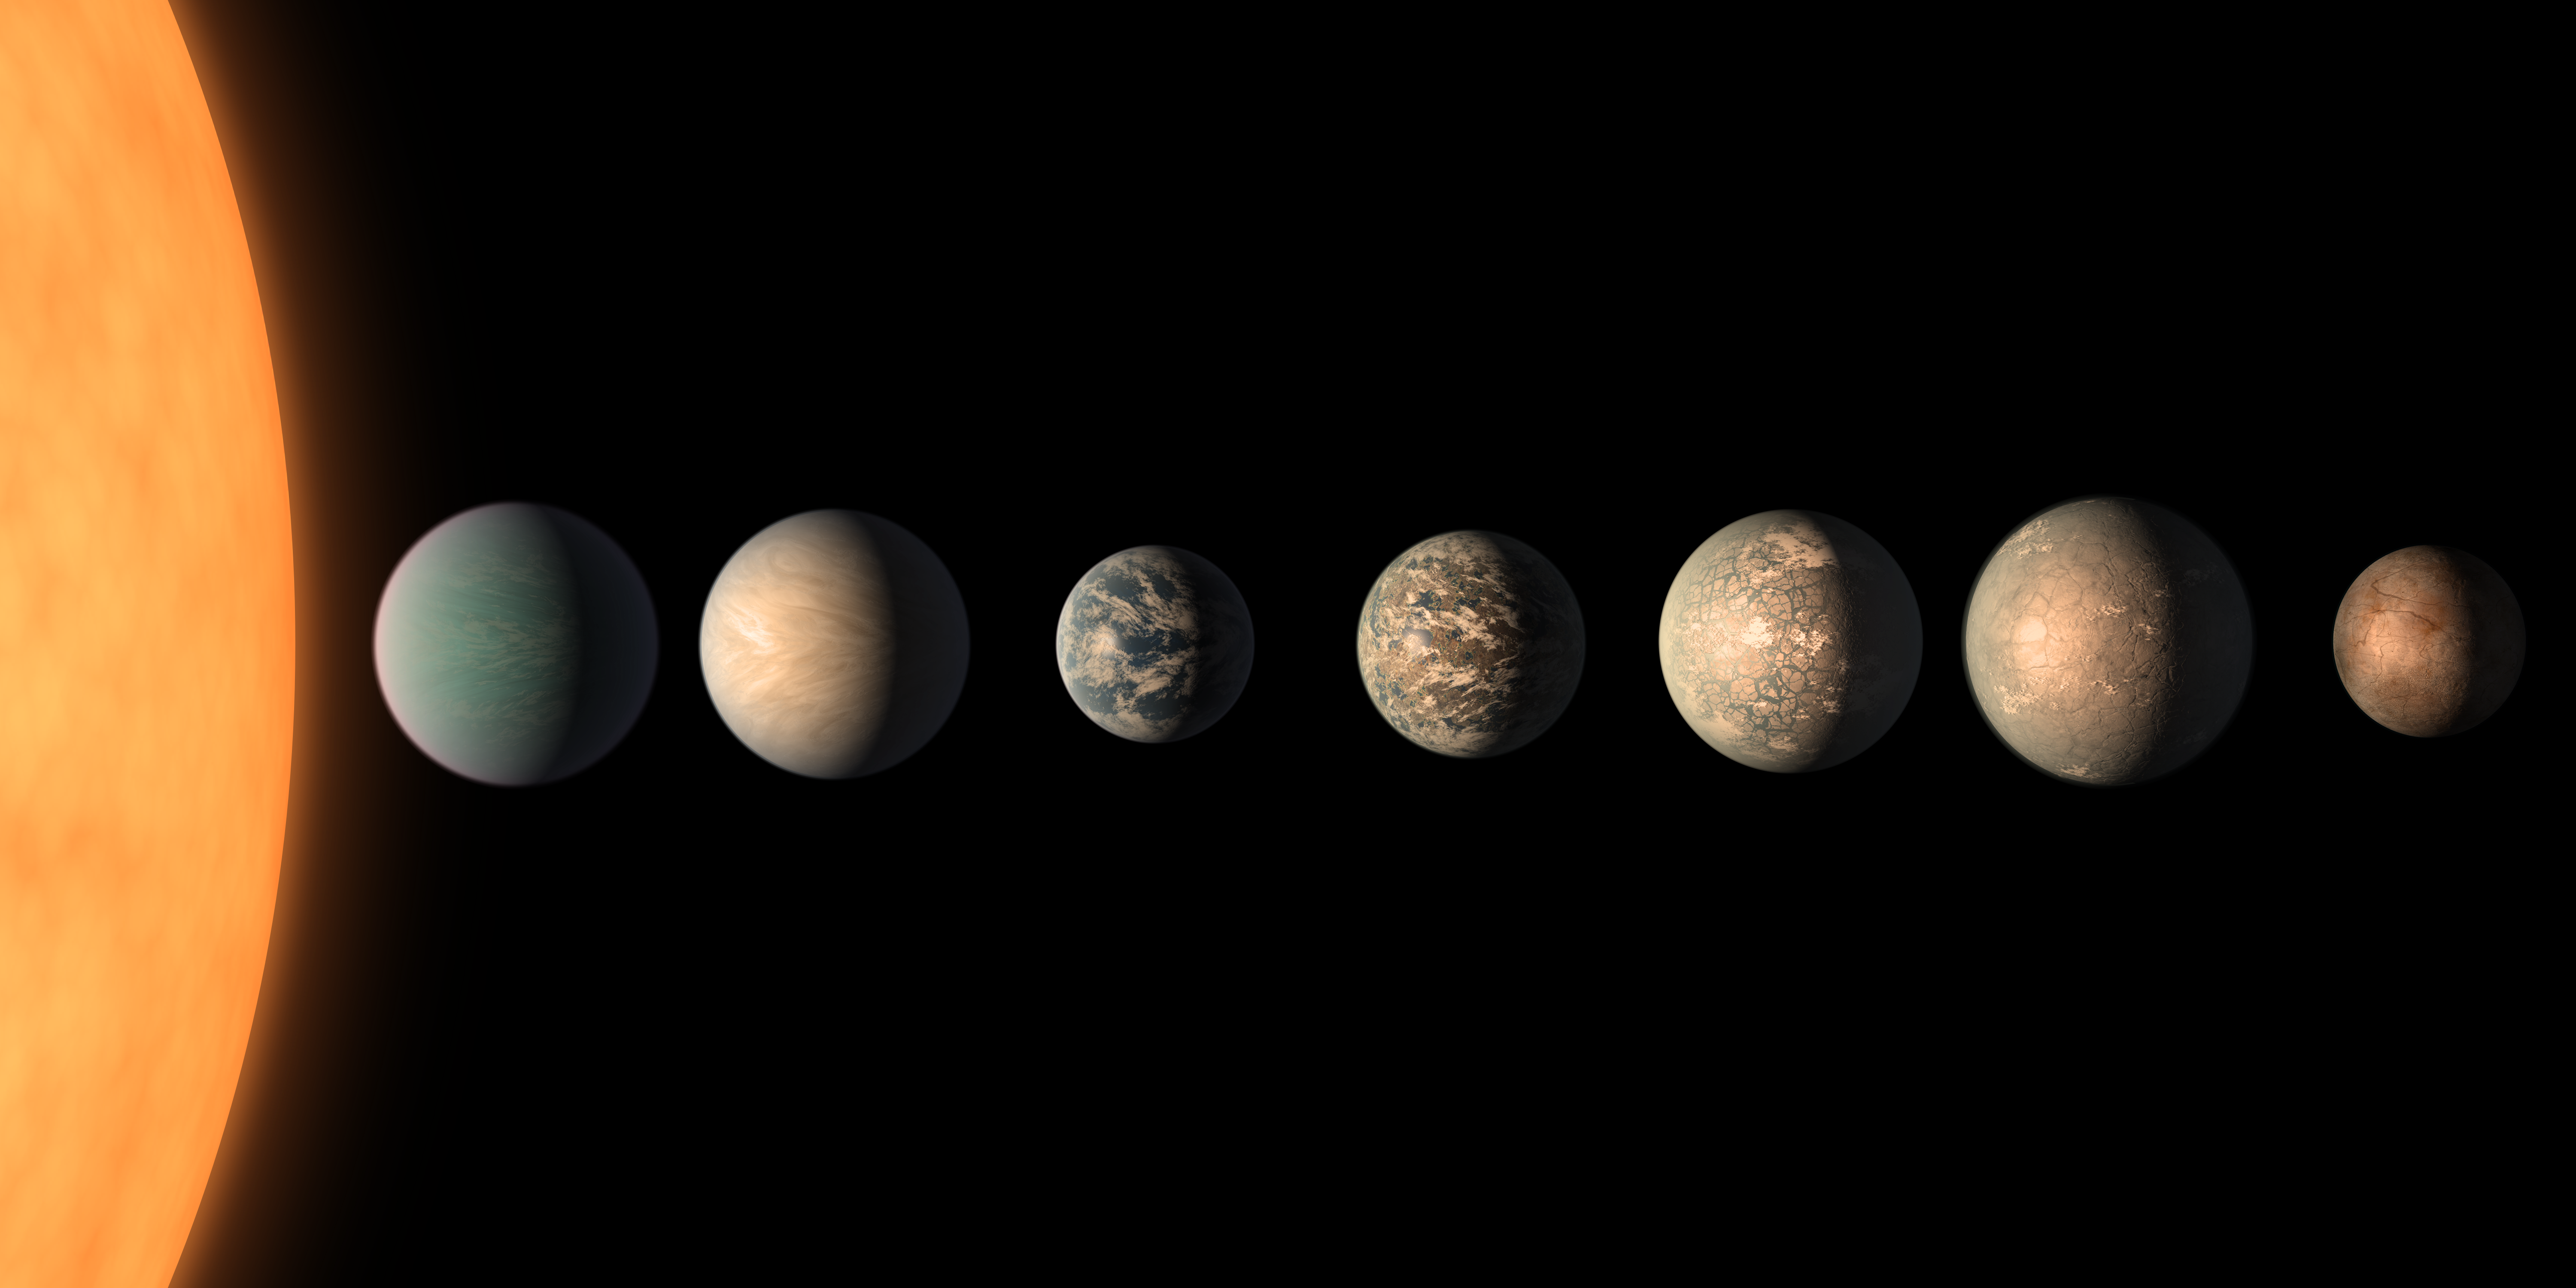

TRAPPIST-1 Planet Lineup - Feb. 2018 (unannotated)

This artist's concept shows what the TRAPPIST-1 planetary system may look like, based on available data about the planets' diameters, masses and distances from the host star, as of February 2018.

This image represents an updated version of one originally created in 2017. The planets' appearances were re-imagined based on a 2018 study using additional observations from NASA's Spitzer and Kepler space telescopes, in addition to previous data from Spitzer, the ground-based TRAPPIST (TRAnsiting Planets and PlanetesImals Small Telescope) telescope and other ground-based observatories. The system was named for the TRAPPIST telescope.

The new analysis concludes that the seven planets of TRAPPIST-1 are all rocky, and some could contain significant amounts of water. TRAPPIST-1 is an ultra-cool dwarf star in the constellation Aquarius, and its planets orbit very close to it.

The form that water would take on TRAPPIST-1 planets would depend on the amount of heat they receive from their star, which is a mere 9 percent as massive as our Sun. Planets closest to the star are more likely to host water in the form of atmospheric vapor, while those farther away may have water frozen on their surfaces as ice. TRAPPIST-1e is the rockiest planet of them all, but still is believed to have the potential to host some liquid water.

In this illustration, the relative sizes of the planets and their host star, an ultracool dwarf, are all shown to scale.

Credit: NASA/JPL-Caltech/R. Hurt, T. Pyle (IPAC)